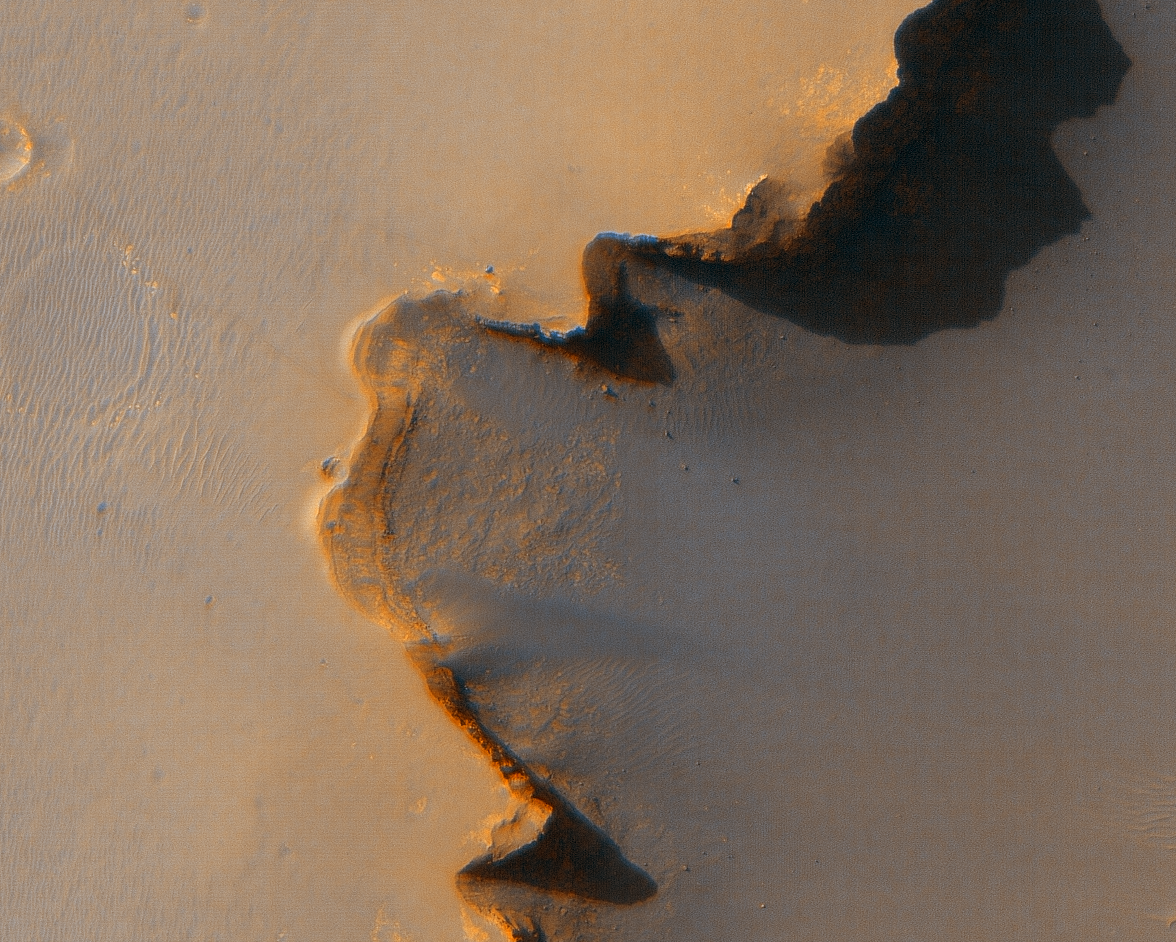

The Opportunity Rover at ‘Victoria Crater’

Annotated Image

This image from the High Resolution Imaging Science Experiment on NASA’s Mars Reconnaissance Orbiter shows the Mars Exploration Rover Opportunity near the rim of “Victoria crater.” Victoria is an impact crater about 800 meters (half a mile) in diameter at Meridiani Planum near the equator of Mars. Opportunity has been operating on Mars since January, 2004. Five days before this image was taken, Opportunity arrived at the rim of Victoria crater, after a drive of more than 9 kilometers (over 5 miles). It then drove to the position where it is seen in this image.

Shown in the image are “Duck Bay,” the eroded segment of the crater rim where Opportunity first arrived at the crater; “Cabo Frio,” a sharp promontory to the south of Duck Bay; and “Cape Verde,” another promontory to the north. When viewed at the highest resolution, this image shows the rover itself, wheel tracks in the soil behind it, and the rover’s shadow, including the shadow of the camera mast. Since this image was taken, Opportunity has moved to the very tip of Cape Verde to perform more imaging of the interior of the crater.

This view is a portion of an image taken by the High Resolution Imaging Science Experiment (HiRISE) camera onboard the Mars Reconnaissance Orbiter spacecraft on Oct. 3, 2006. The complete image is centered at minus7.8 degrees latitude, 279.5 degrees East longitude. The range to the target site was 297 kilometers (185.6 miles). At this distance the image scale is 29.7 centimeters (12 inches) per pixel (with 1 x 1 binning) so objects about 89 centimeters (35 inches) across are resolved. The image shown here has been map-projected to 25 centimeters (10 inches) per pixel and north is up. The image was taken at a local Mars time of 3:30 PM and the scene is illuminated from the west with a solar incidence angle of 59.7 degrees, thus the sun was about 30.3 degrees above the horizon. At a solar longitude of 113.6 degrees, the season on Mars is northern summer.

This is an enhanced-color view generated from images acquired by theHiRISE camera using its red filter and blue-green filter.

Images from the High Resolution Imaging Science Experiment and additional information about the Mars Reconnaissance Orbiter are available online at: http://www.nasa.gov/mro or http://HiRISE.lpl.arizona.edu.

For information about NASA and agency programs on the Web, http://www.nasa.gov.

JPL, a division of the California Institute of Technology in Pasadena, manages the Mars Reconnaissance Orbiter for NASA’s Science Mission Directorate, Washington. Lockheed Martin Space Systems is the prime contractor for the project and built the spacecraft. The HiRISE camera was built by Ball Aerospace & Technologies Corporation and is operated by the University of Arizona.

Credit: NASA/JPL/University of Arizona